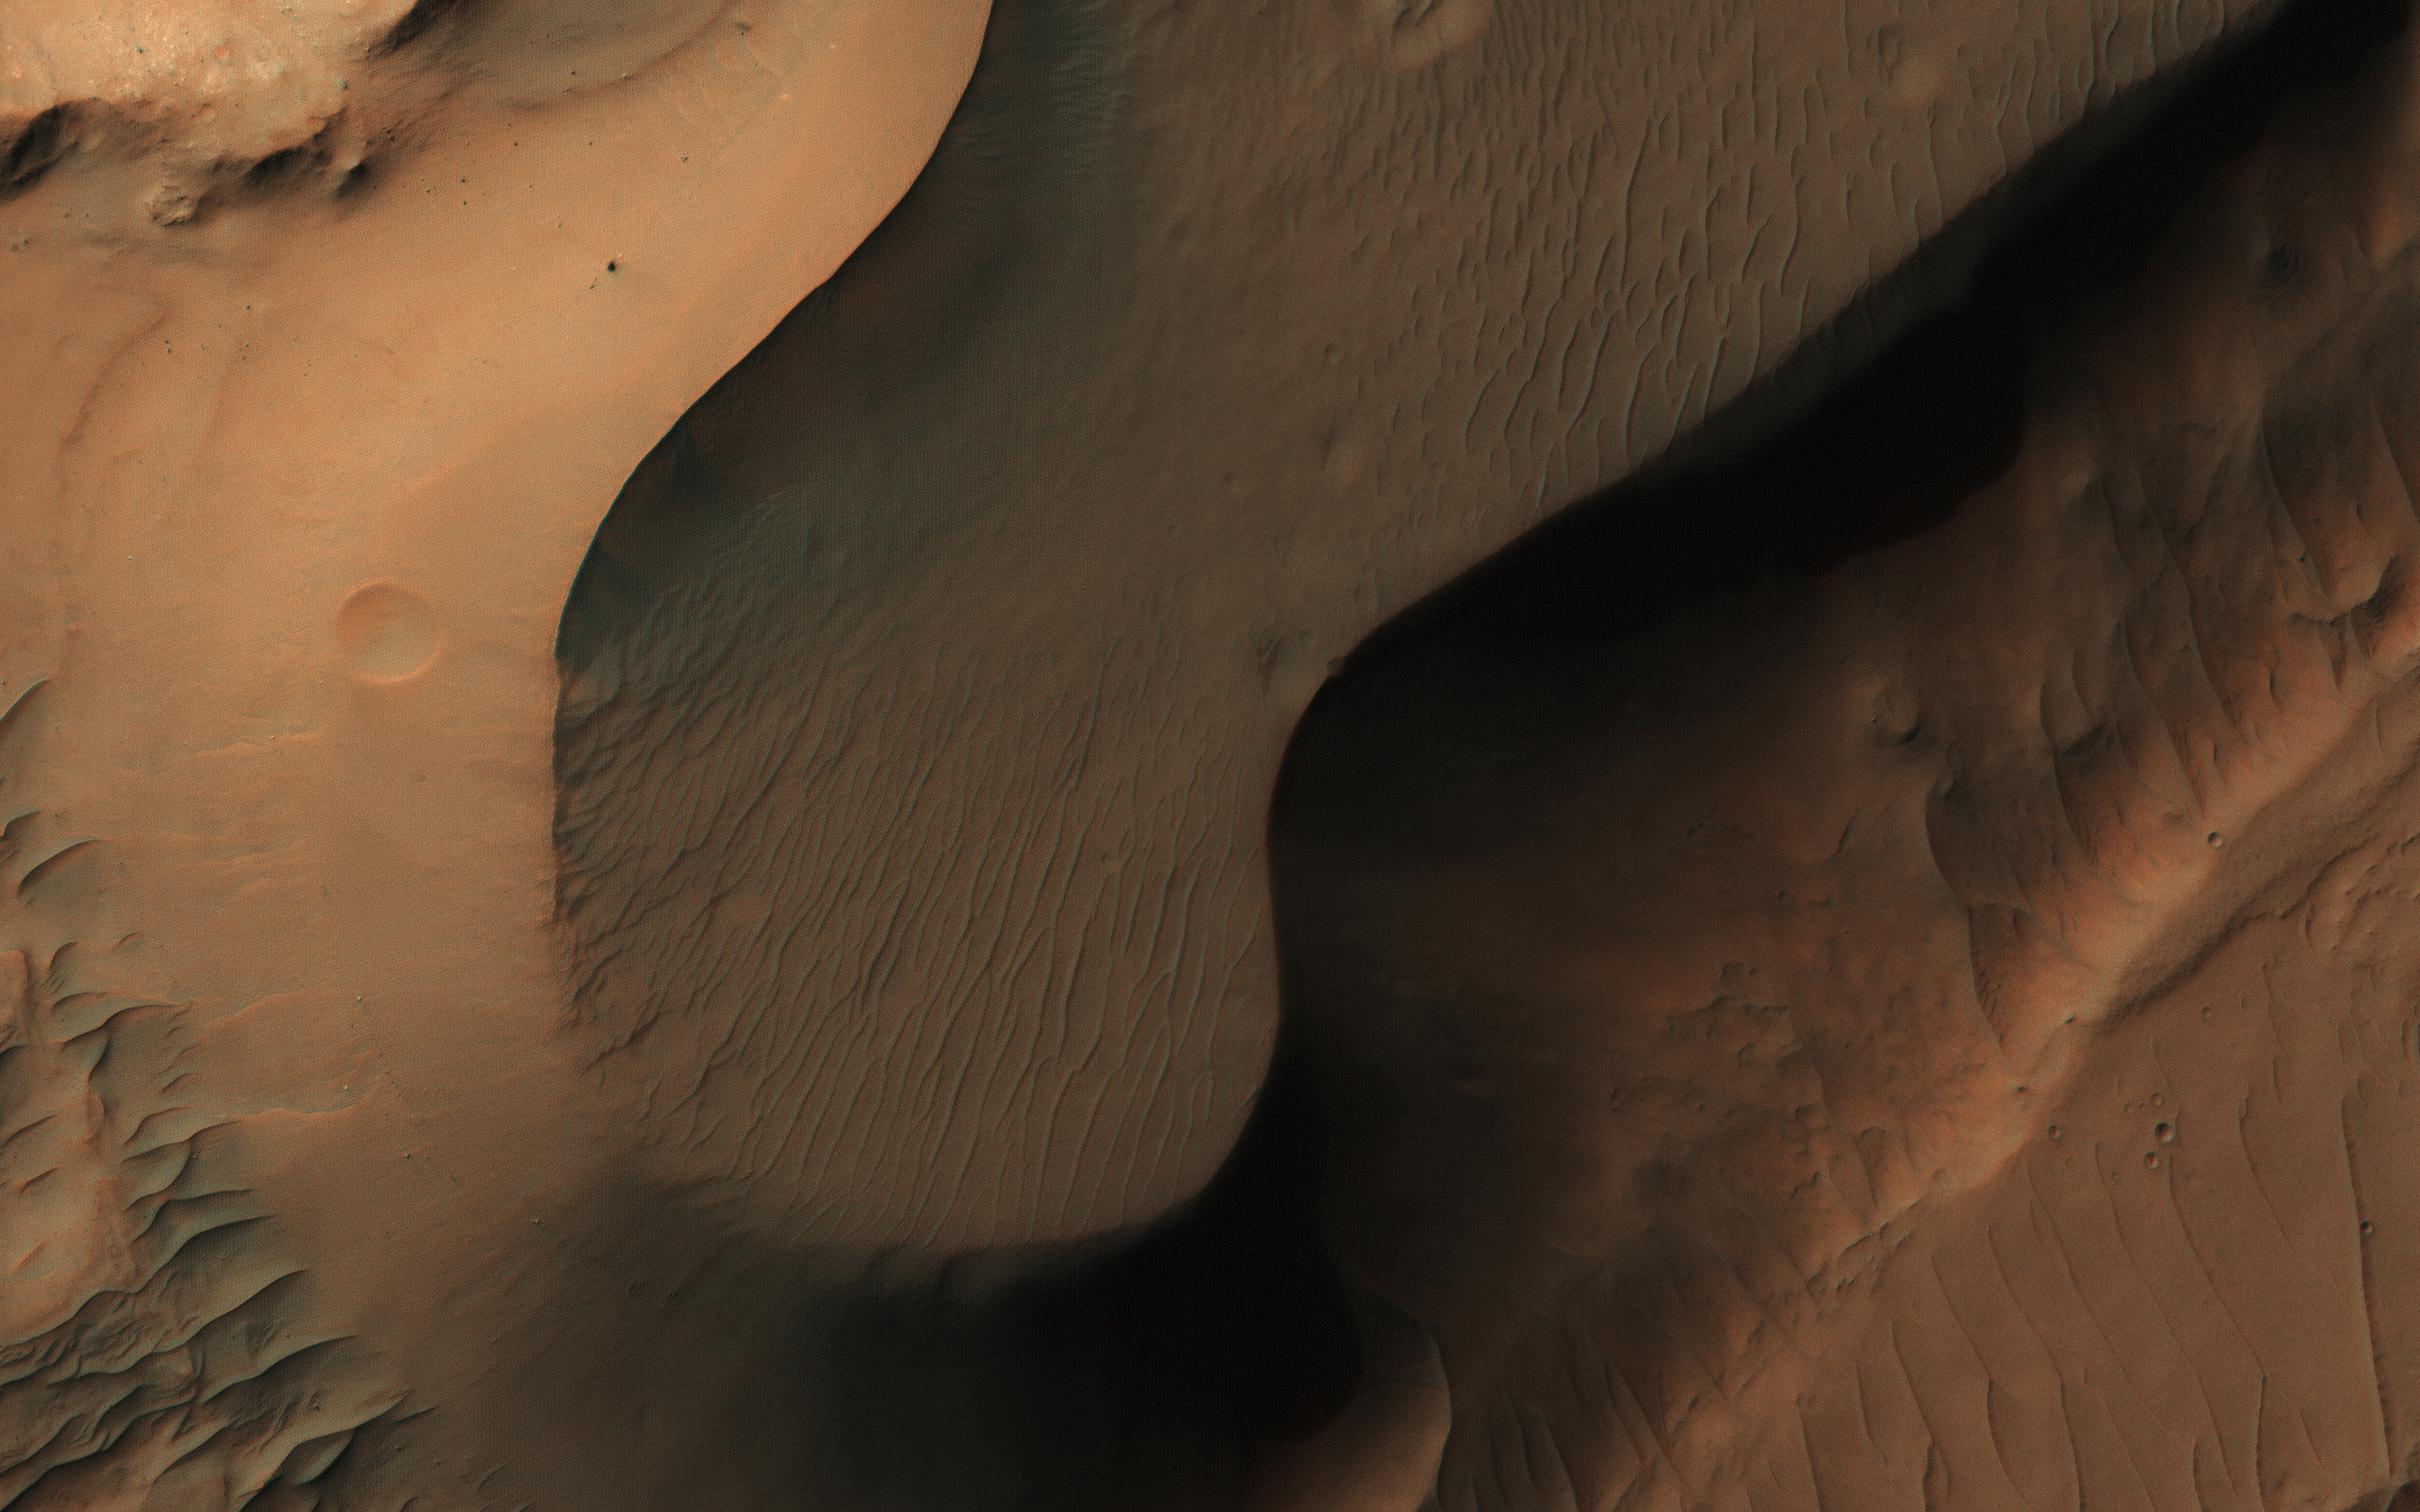

Along the Floor of Coprates Chasma

This image from NASA’s Mars Reconnaissance Orbiter shows a small portion of the floor of Coprates Chasma, a large trough within the Valles Marineris system of canyons.

Although the exact sequence of events that formed Coprates Chasma is unknown, the ripples, mesas, and craters visible throughout the terrain point to a complex history involving multiple mechanisms of erosion and deposition. The main trough of Coprates Chasma ranges from 60 to 100 kilometers in width.

The map is projected here at a scale of 25 centimeters (9.8 inches) per pixel. [The original image scale is 26.6 centimeters (10.5 inches) per pixel (with 1 x 1 binning); objects on the order of 80 centimeters (31.5 inches) across are resolved.] North is up.

The University of Arizona, Tucson, operates HiRISE, which was built by Ball Aerospace & Technologies Corp., Boulder, Colo. NASA’s Jet Propulsion Laboratory, a division of Caltech in Pasadena, California, manages the Mars Reconnaissance Orbiter Project for NASA’s Science Mission Directorate, Washington.

Credit: NASA/JPL-Caltech/Univ. of Arizona